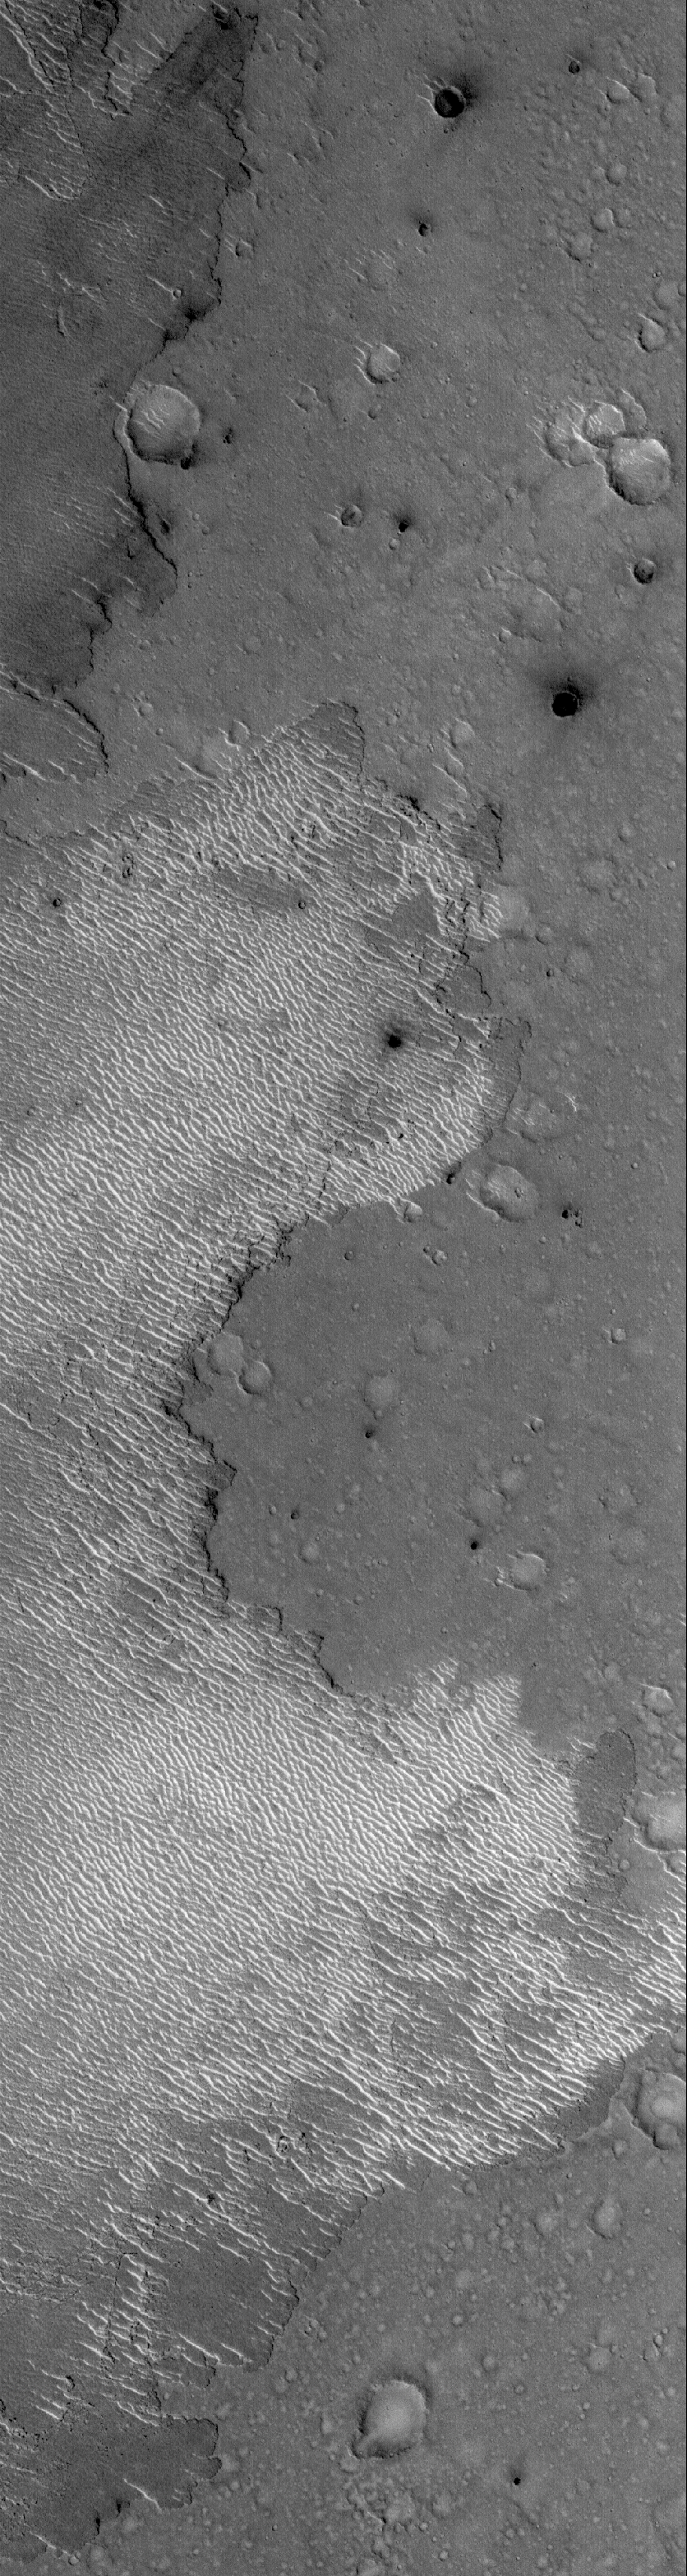

Ripple Trap

3 April 2006
This Mars Global Surveyor (MGS) Mars Orbiter Camera (MOC) image shows the margin of a lava flow on a cratered plain in the Athabasca Vallis region of Mars. Remarkably, the cratered plain in this scene is essentially free of bright, windblown ripples. Conversely, the lava flow apparently acted as a trap for windblown materials, illustrated by the presence of the light-toned, wave-like texture over much of the flow. That the lava flow surface trapped windblown sand and granules better than the cratered plain indicates that the flow surface has a rougher texture at a scale too small to resolve in this image.

Location near: 10.7°N, 204.5°W
Image width: ~3 km (~1.9 mi)
Illumination from: lower left
Season: Northern Winter

Credit: NASA/JPL/Malin Space Science Systems